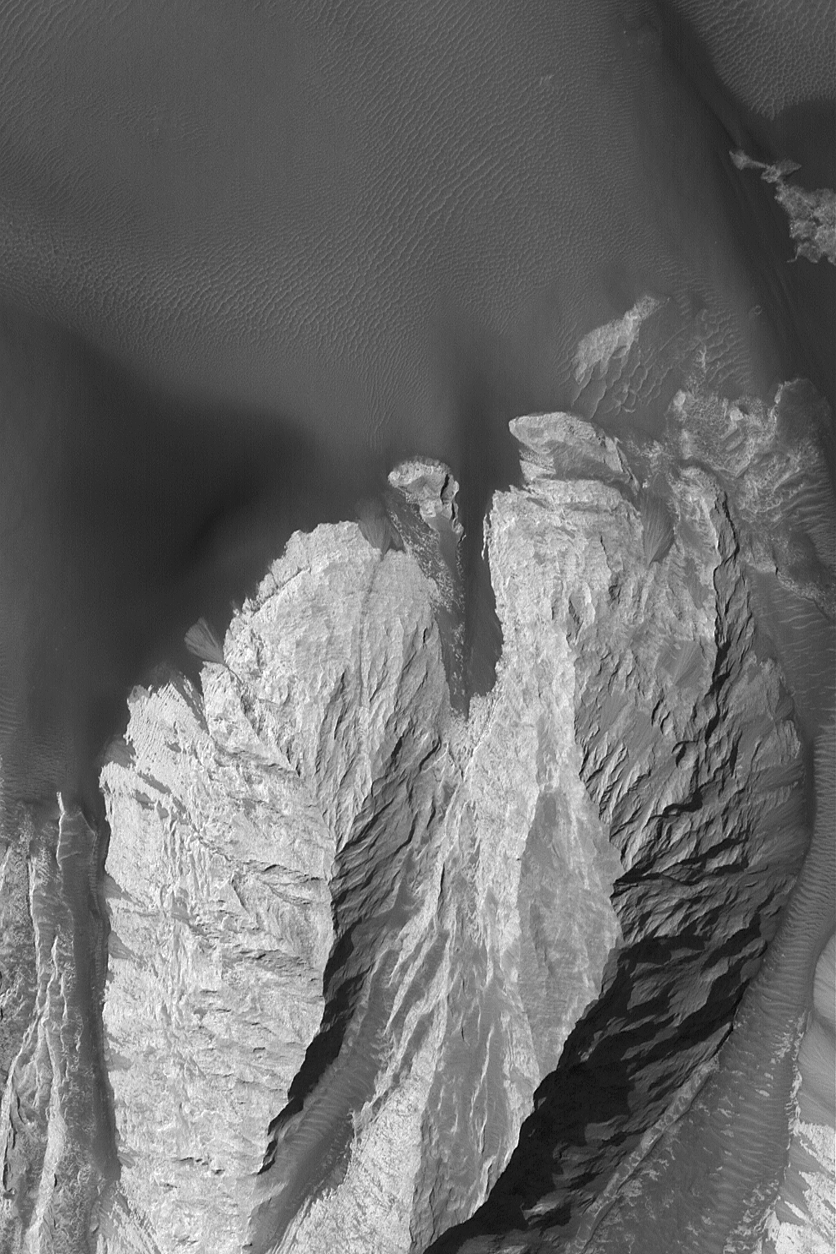

Landforms in East Candor

29 October 2004
This Mars Global Surveyor (MGS) Mars Orbiter Camera (MOC) image shows steep slopes of light-toned rock and dark windblown sand in eastern Candor Chasma, part of the vast Valles Marineris trough system. The rock is probably sedimentary. In a few places, rock has broken down and slid downslope to create a narrow chute and a pile of talus where the slope meets the adjacent dark, dune-covered plain. This image is located near 7.8°S, 64.9°W. The picture covers an area about 3 km (1.9 mi) wide. Sunlight illuminates the scene from the upper left.

Credit: NASA/JPL/Malin Space Science Systems